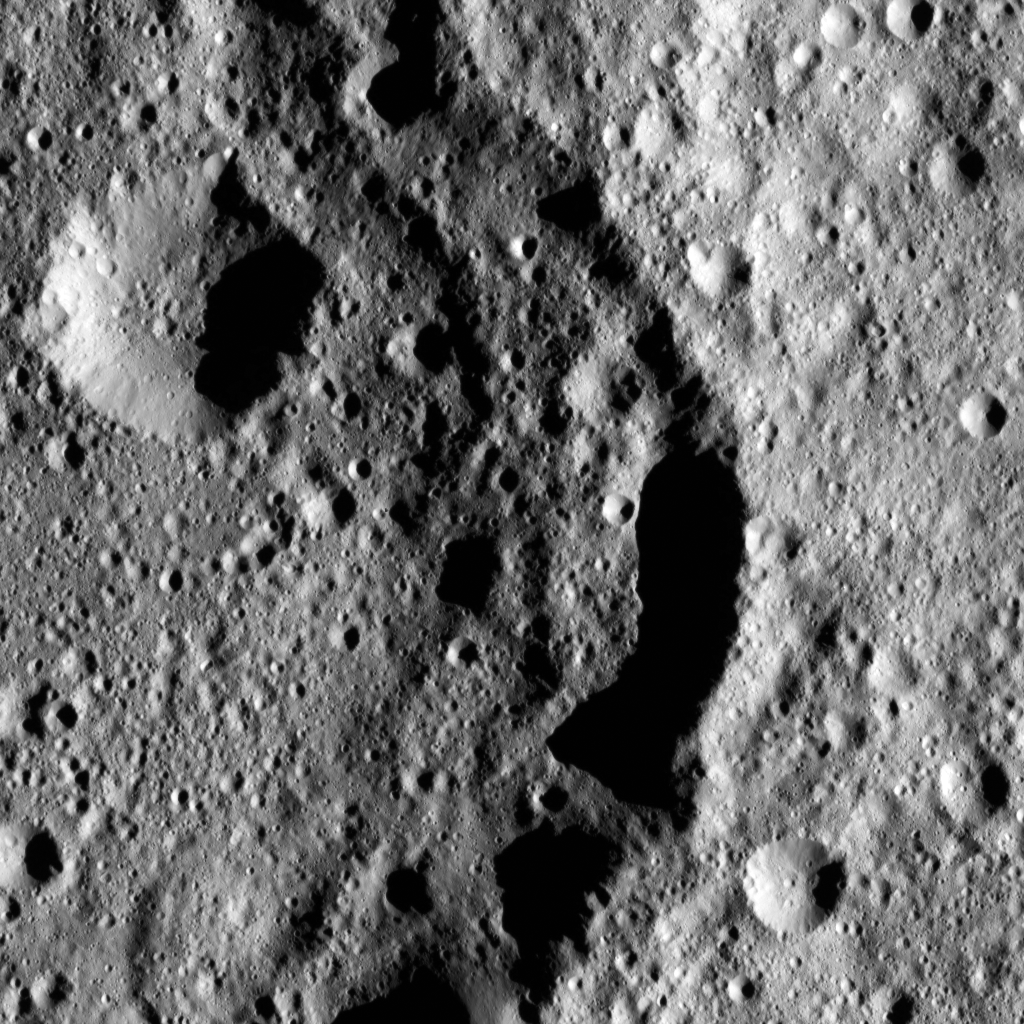

Dawn LAMO Image 72

Omonga Crater on Ceres was named for a rice spirit who dwells in the moon, according to legends of the Mori people of the Indonesian island of Sulawesi. This crater is 48 miles (77 kilometers) in diameter and is located in the northern hemisphere.

Dawn spotted Omonga from its low-altitude mapping orbit, at a distance of about 240 miles (385 kilometers) above the surface. The image resolution is 120 feet (35 meters) per pixel.

Dawn’s mission is managed by JPL for NASA’s Science Mission Directorate in Washington. Dawn is a project of the directorate’s Discovery Program, managed by NASA’s Marshall Space Flight Center in Huntsville, Alabama. UCLA is responsible for overall Dawn mission science. Orbital ATK, Inc., in Dulles, Virginia, designed and built the spacecraft. The German Aerospace Center, the Max Planck Institute for Solar System Research, the Italian Space Agency and the Italian National Astrophysical Institute are international partners on the mission team.

Credit: NASA/JPL-Caltech/UCLA/MPS/DLR/IDA